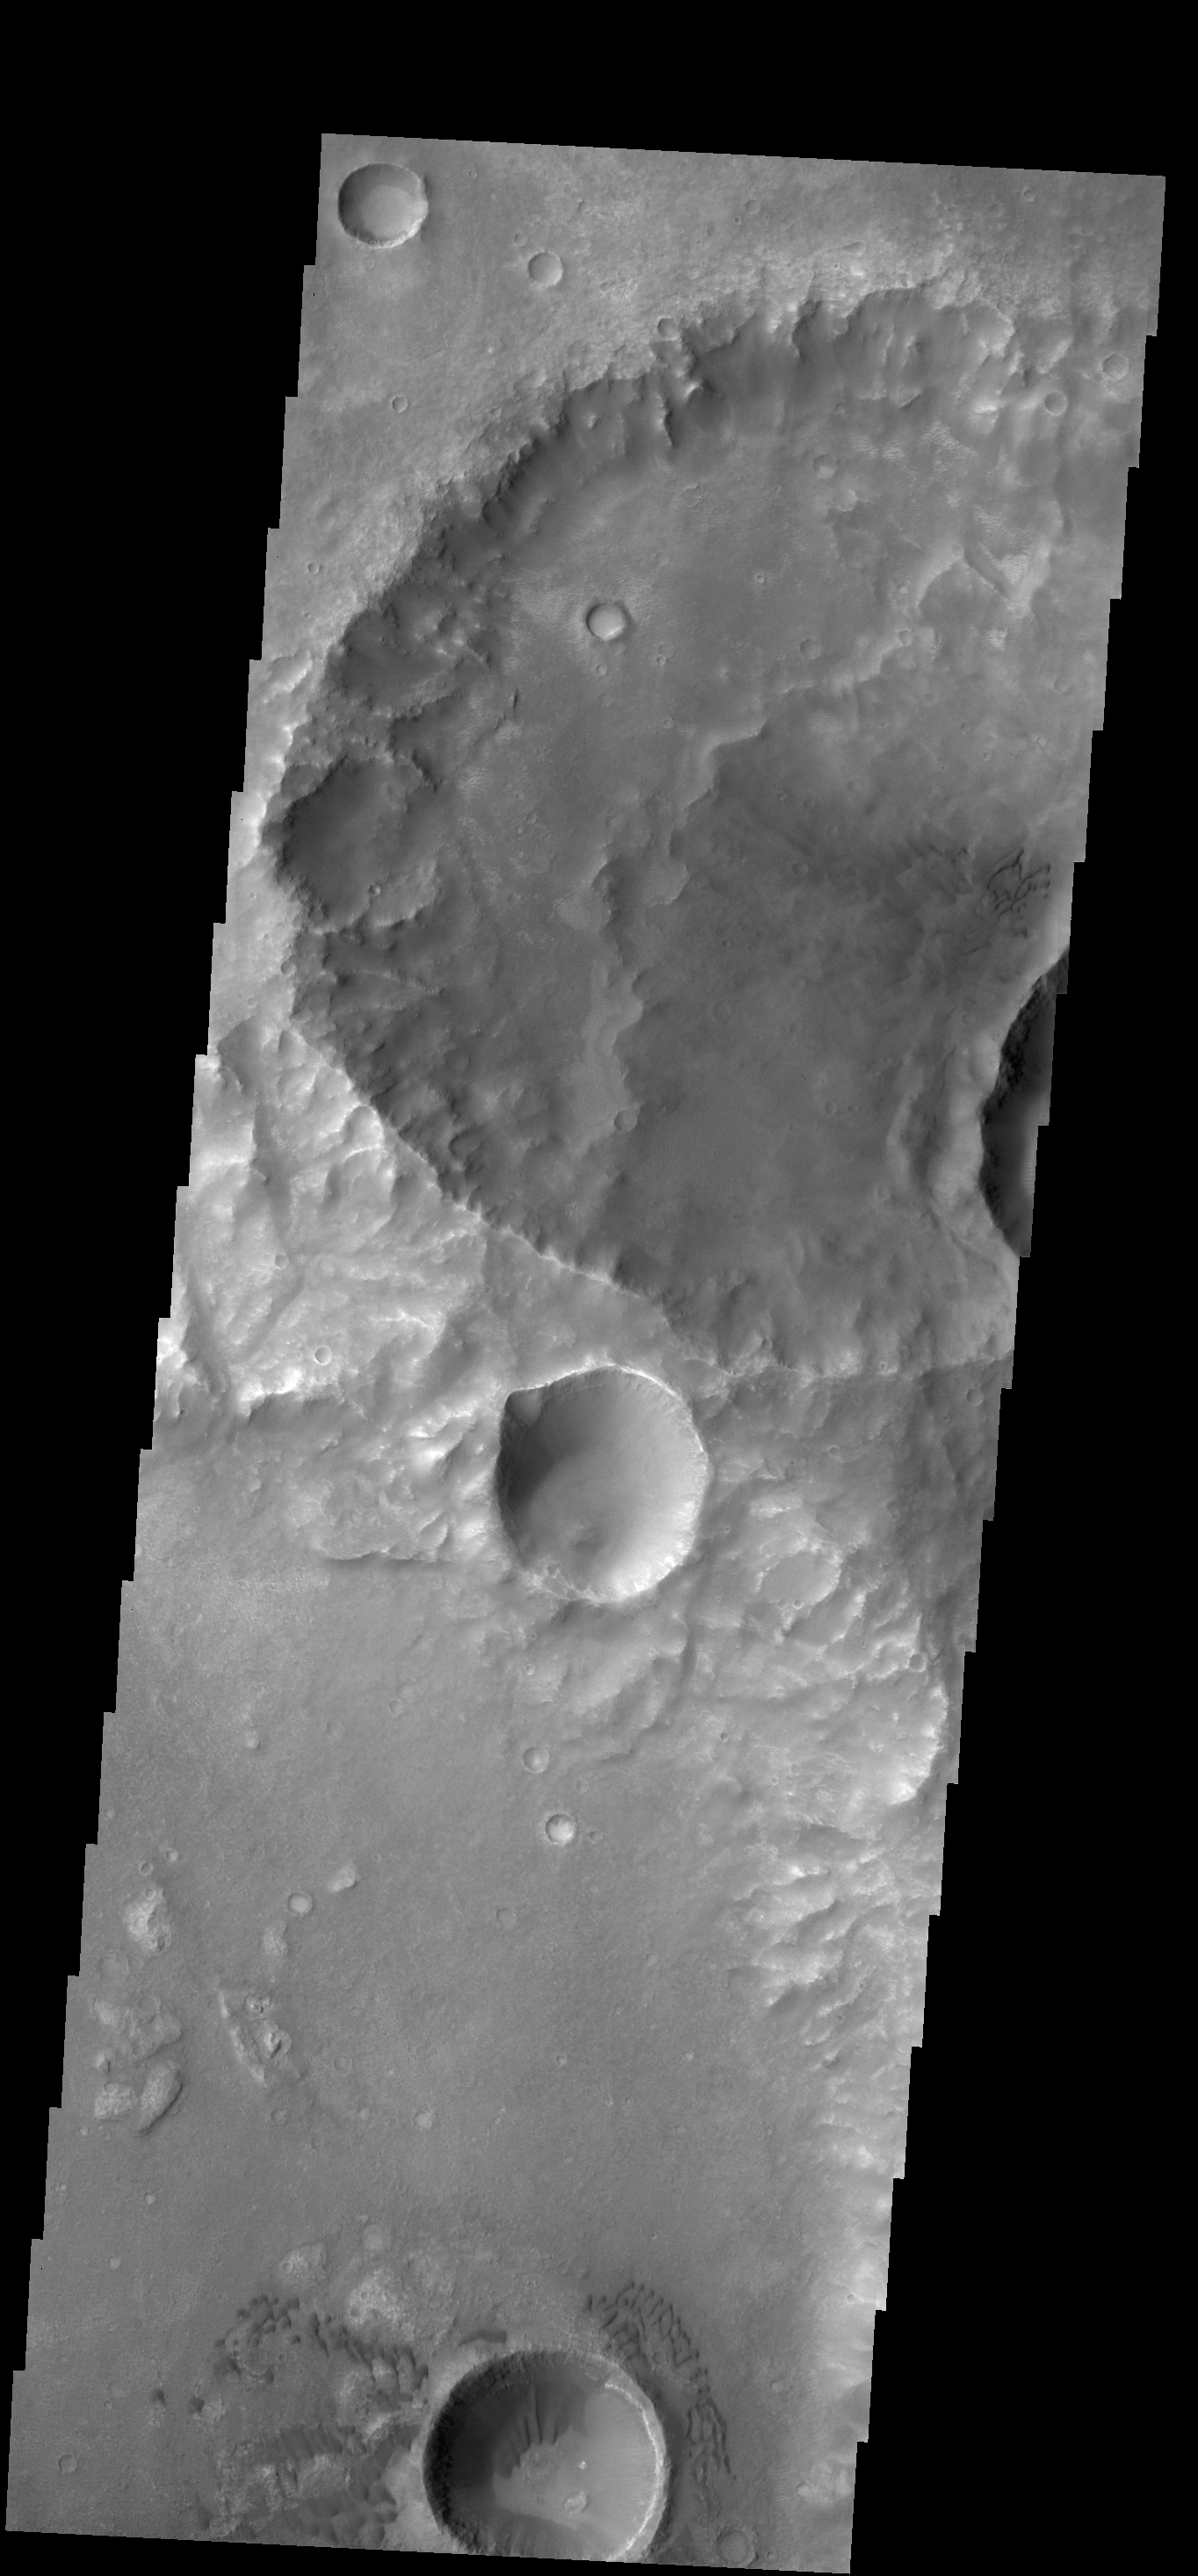

Dunes in Terra Cimmeria

The large hills of sand in this VIS image are located on western margin of Argyre Planitia.

Credit: NASA/JPL-Caltech/ASU